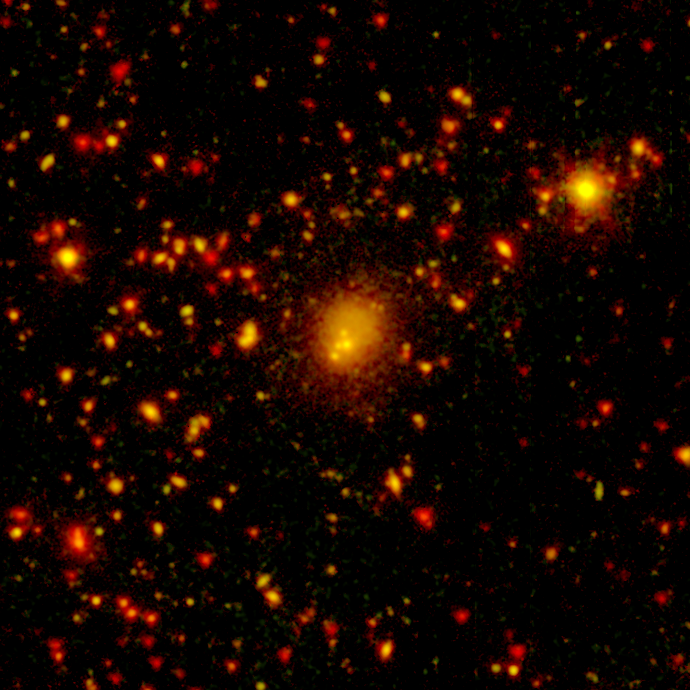

Fearsome Foursome: A Huge Galactic Merger

One of the biggest galaxy collisions ever observed is taking place at the center of this image. The four yellow blobs in the middle are large galaxies that have begun to tangle and ultimately merge into a single gargantuan galaxy. The yellowish cloud around the colliding galaxies contains billions of stars tossed out during the messy encounter. Other galaxies and stars appear in yellow and orange hues.

NASA's Spitzer Space Telescope spotted the four-way collision, or merger, in a giant cluster of galaxies, called CL0958+4702, located nearly five billion light-years away. The dots in the picture are a combination of galaxies in the cluster; background galaxies located behind the cluster; and foreground stars in our own Milky Way galaxy.

Infrared data from Spitzer are colored red in this picture, while visible-light data from a telescope known as WIYN are green. Areas where green and red overlap appear orange or yellow. Since most galaxies in the cluster contain old stars that are visible to Spitzer and WIYN, those galaxies appear orange.

The WIYN telescope, located near Tucson, Ariz., is owned and operated by the WIYN Consortium, which consists of the University of Wisconsin, Indiana University, Yale University, and the National Optical Astronomy Observatory.

Credit: NASA/JPL-Caltech/K. Rines (Harvard-Smithsonian CfA)